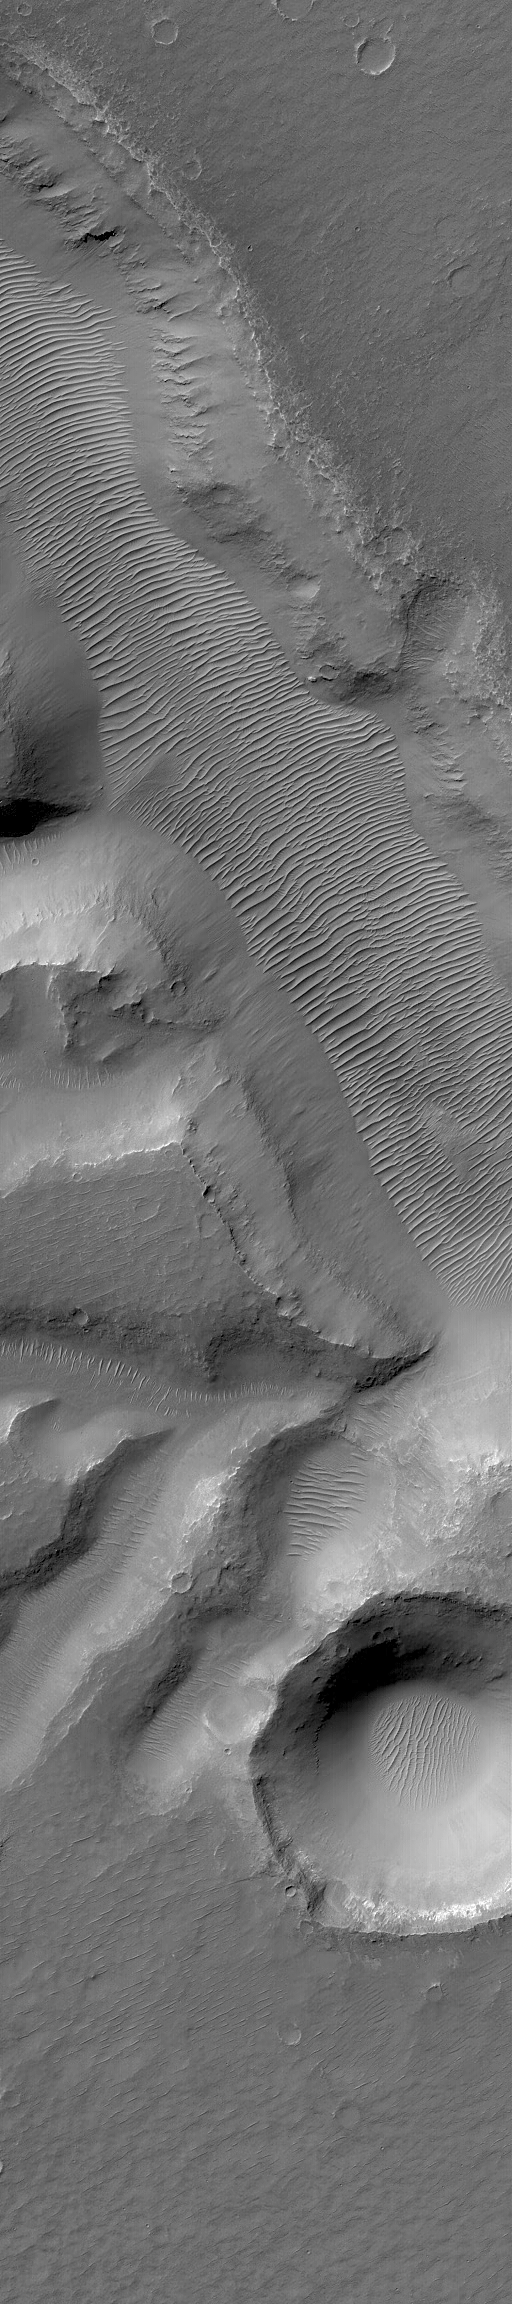

Solar Conjunction Ends: Nirgal Vallis

28 September 2004
For the past several weeks, Mars was on the other side of the Sun relative to Earth. During this period, known as solar conjunction, radio communication with spacecraft orbiting and roving on Mars was limited. As is always done during solar conjunction, on 7 September 2004, the Mars Global Surveyor (MGS) Mars Orbiter Camera (MOC) was turned off. On Saturday, 25 September 2004, the MOC team gathered at Malin Space Science Systems to command the instrument to turn back on again. After a successful turn-on, MOC acquired its first narrow angle camera image, shown here, on orbit 24808 (24,808th orbit since the start of the Mapping phase of the MGS mission in March 1999).

The 25 September image shows a portion of Nirgal Vallis, an ancient valley system in the Mare Erythraeum region of Mars. The valley floor is covered by large, ripple-like bedforms created by wind. This early southern winter image is located near 27.4°S, 42.9°W, and covers an area approximately 3 km (1.9 mi) across. Sunlight illuminates the scene from the upper left.

This was the 4th solar conjunction period that MGS and MOC have been through since the spacecraft reached the red planet in September 1997. The four solar conjunction periods, where MOC was turned off, were:

First solar conjunction: 29 April – 1 June 1998 Second solar conjunction: 22 June – 12 July 2000 Third solar conjunction: 1 August – 18 August 2002 Fourth solar conjunction: 7 September – 25 September 2004.
In late October, MGS MOC will mark the start of its fourth Mars year since the beginning of the Mapping Phase of the mission in March 1999. MGS and MOC have already been orbiting Mars for more than 4 Mars years, including the pre-Mapping aerobrake and science phasing orbit insertion periods.

Credit: NASA/JPL/Malin Space Science Systems